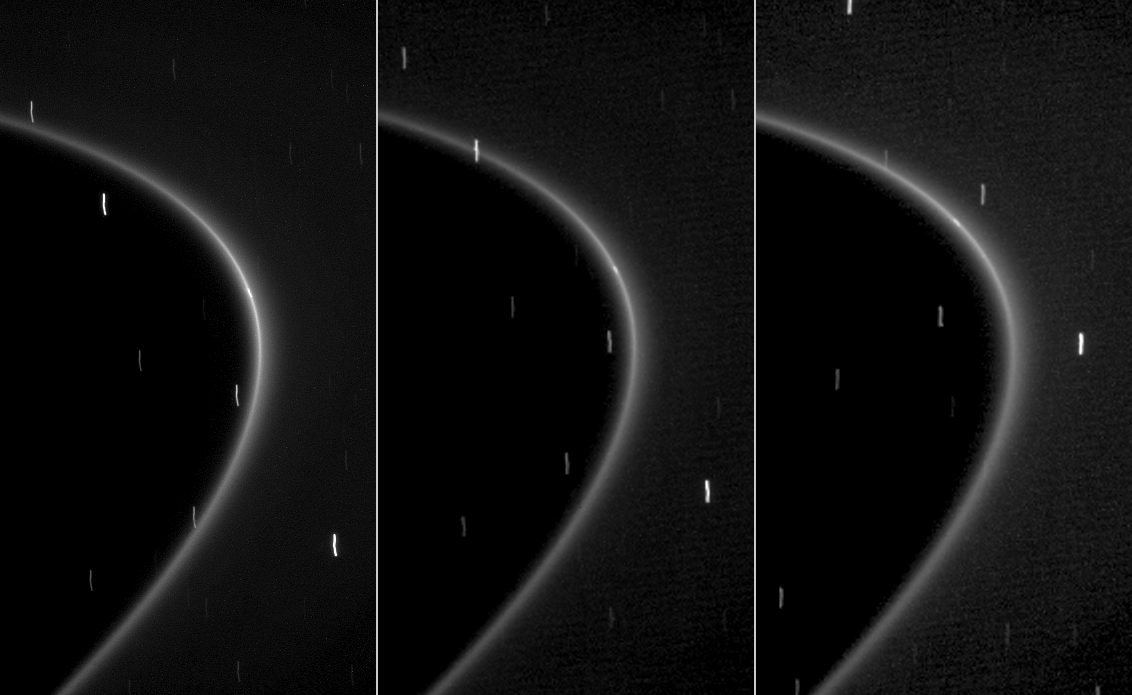

Tiny Moonlet Within G Ring Arc

This sequence of three images, obtained by NASA’s Cassini spacecraft over the course of about 10 minutes, shows the path of a newly found moonlet in a bright arc of Saturn’s faint G ring.

In each image, a small streak of light within the ring is visible. Unlike the streaks in the background, which are distant stars smeared by the camera’s long exposure time of 46 seconds, this streak is aligned with the G ring and moves along the ring as expected for an object embedded in the ring.

Cassini scientists interpret the moving streak to be reflected light from a tiny moon half a kilometer (a third of mile) wide that is likely a major source of material in the arc and the rest of the G ring. Debris knocked off this moon forms a relatively bright arc of material near the inner edge of the G ring, the most visible part of the ring in these images. That arc, in turn, leaks material to form the entire ring.

These images were captured by Cassini’s narrow-angle camera on Oct. 27, 2008. The first image (left) was taken in visible light, the second image (middle) was taken in red light, and the third image (right) in near-infrared light centered at a wavelength of 750 nanometers. Image scale for the first image is 7 kilometers (4 miles) per pixel. The second and third images were taken at reduced resolution. These spatially compressed images were captured at 14 kilometers (9 miles) per pixel and then displayed at a size equal to the first image. This view looks toward the un-illuminated side of the rings from about 5 degrees above the ringplane. The view was acquired at a distance of approximately 1.2 million kilometers (751,000 miles) from Saturn and at a sun-Saturn-spacecraft, or phase, angle of 23 degrees.

The Cassini-Huygens mission is a cooperative project of NASA, the European Space Agency and the Italian Space Agency. The Jet Propulsion Laboratory, a division of the California Institute of Technology in Pasadena, manages the mission for NASA’s Science Mission Directorate, Washington, D.C. The Cassini orbiter and its two onboard cameras were designed, developed and assembled at JPL. The imaging operations center is based at the Space Science Institute in Boulder, Colo.

Credit: NASA/JPL/Space Science Institute